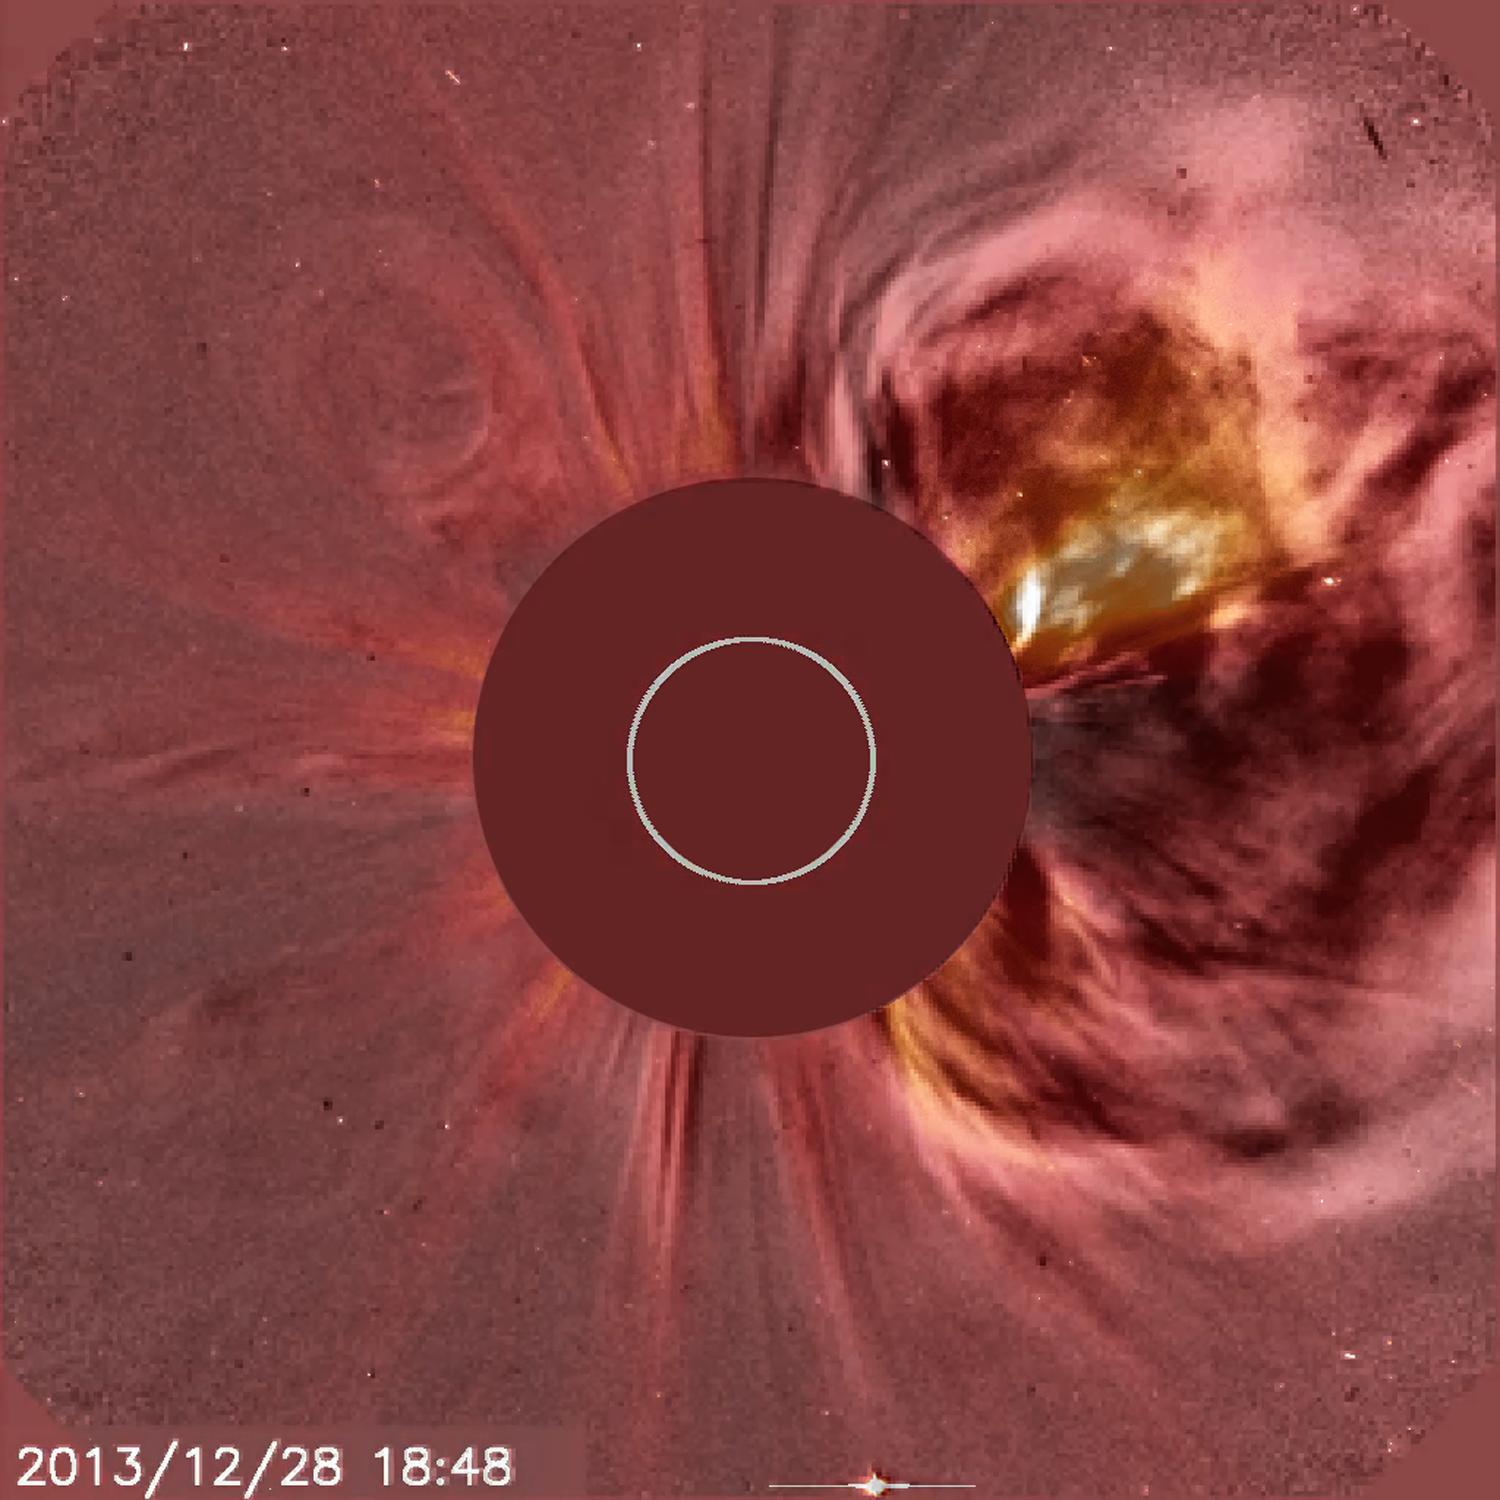

Seeing the Difference

With its C2 coronagraph instrument, NASA's satellite SOHO captured a blossoming coronal mass ejection (CME) as it roared into space from the right side of the Sun (Dec. 28, 2013). SOHO also produces running difference images and movies of the Sun's corona in which the difference between one image and the next (taken about 10 minutes apart) is highlighted. This technique strongly emphasizes the changes that occurred. Here we have taken a single white light frame and shift it back and forth with a running difference image taken at the same time to illustrate the effect.

Credit: NASA/GSFC/SOHO